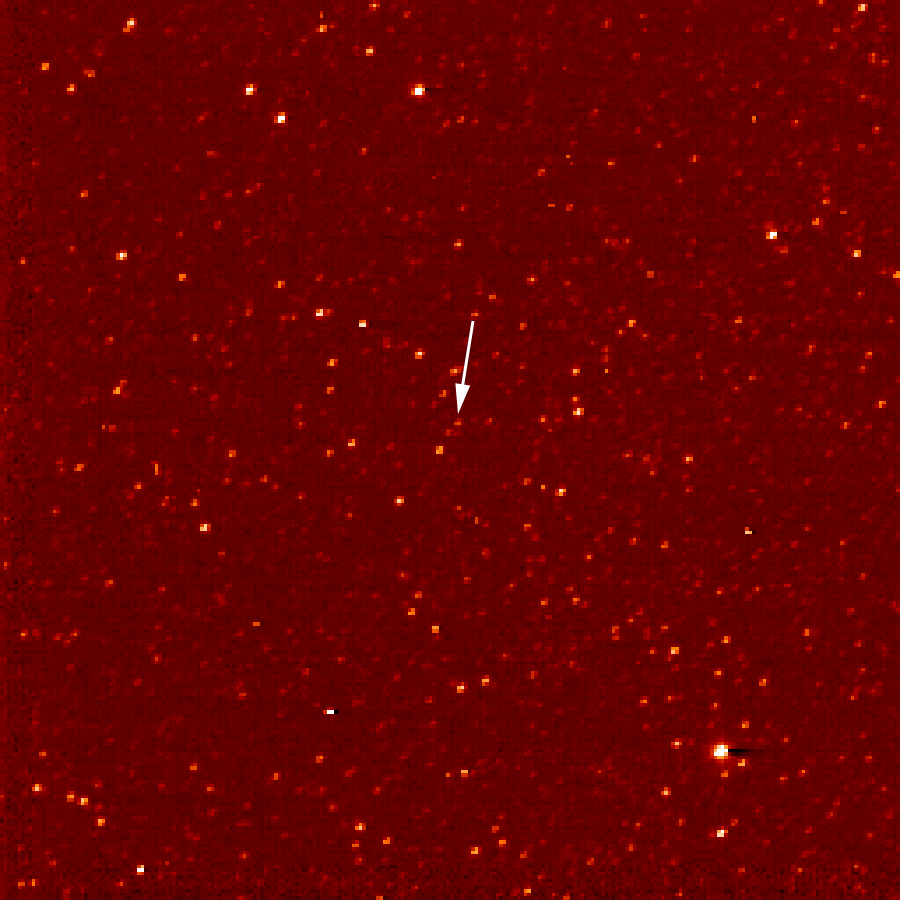

New Horizons Sees Pluto (Sept. 24)

A white arrow marks Pluto in this New Horizons Long Range Reconnaissance Imager (LORRI) picture taken Sept. 24, 2006. Seen at a distance of about 4.2 billion kilometers (2.6 billion miles) from the spacecraft, Pluto is little more than a faint point of light among a dense field of stars. Mission scientists knew they had Pluto in their sights when LORRI detected an unresolved “point” in Pluto’s predicted position, moving at the planet’s expected motion across the constellation of Sagittarius near the plane of the Milky Way galaxy.

Credit: NASA/Johns Hopkins University Applied Physics Laboratory/Southwest Research Institute